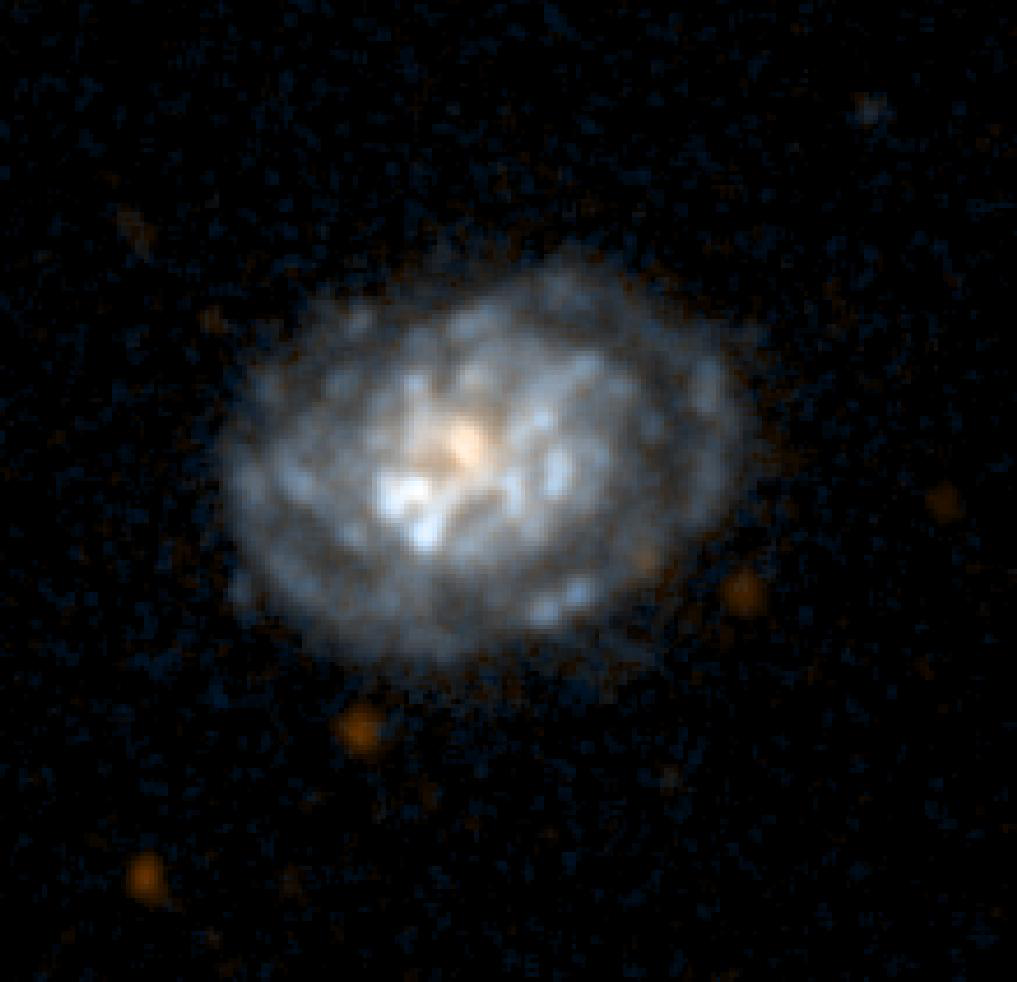

Galaxy NGC5962

NASA’s Galaxy Evolution Explorer took this ultraviolet color image of the galaxy NGC5962 on June 7, 2003. This spiral galaxy is located 90 million light-years from Earth.

The Galaxy Evolution Explorer mission is led by the California Institute of Technology, which is also responsible for the science operations and data analysis. NASA’s Jet Propulsion Laboratory, Pasadena, Calif., a division of Caltech, manages the mission and built the science instrument. The mission was developed under NASA’s Explorers Program, managed by the Goddard Space Flight Center, Greenbelt, Md. The mission’s international partners include South Korea and France.

Credit: NASA/JPL/Caltech